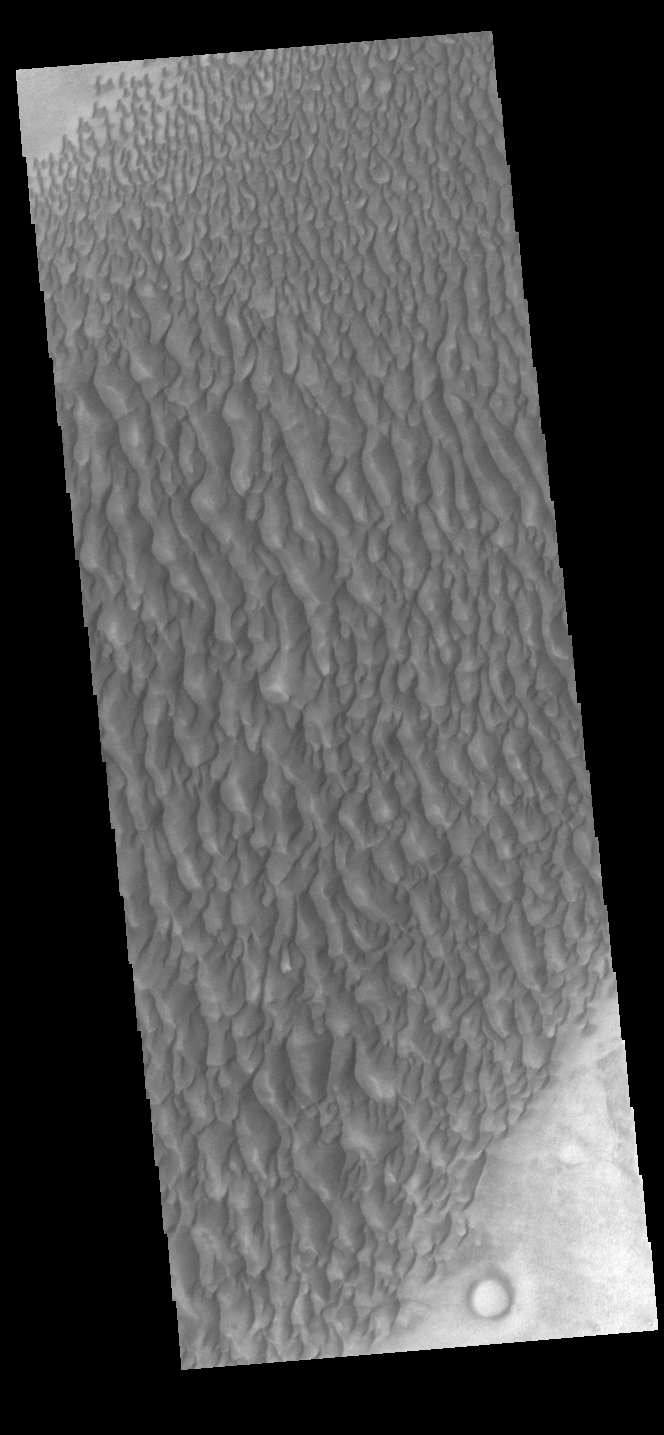

Proctor Crater Dunes

This image displays sand dunes within Proctor Crater. These dunes are composed of basaltic sand that has collected in the bottom of the crater. The topographic depression of the crater forms a sand trap that prevents the sand from escaping. Dune fields are common in the bottoms of craters on Mars and appear as dark splotches that lean up against the downwind walls of the craters. Dunes are useful for studying both the geology and meteorology of Mars. The sand forms by erosion of larger rocks, but it is unclear when and where this erosion took place on Mars or how such large volumes of sand could be formed. The dunes also indicate the local wind directions by their morphology. In this case, there are few clear slipfaces that would indicate the downwind direction. The crests of the dunes also typically run north-south in the image. This dune form indicates that there are probably two prevailing wind directions that run east and west (left to right and right to left). Proctor Crater is located in Noachis Terra and is 168 km (104 miles) in diameter.

Credit: NASA/JPL-Caltech/ASU